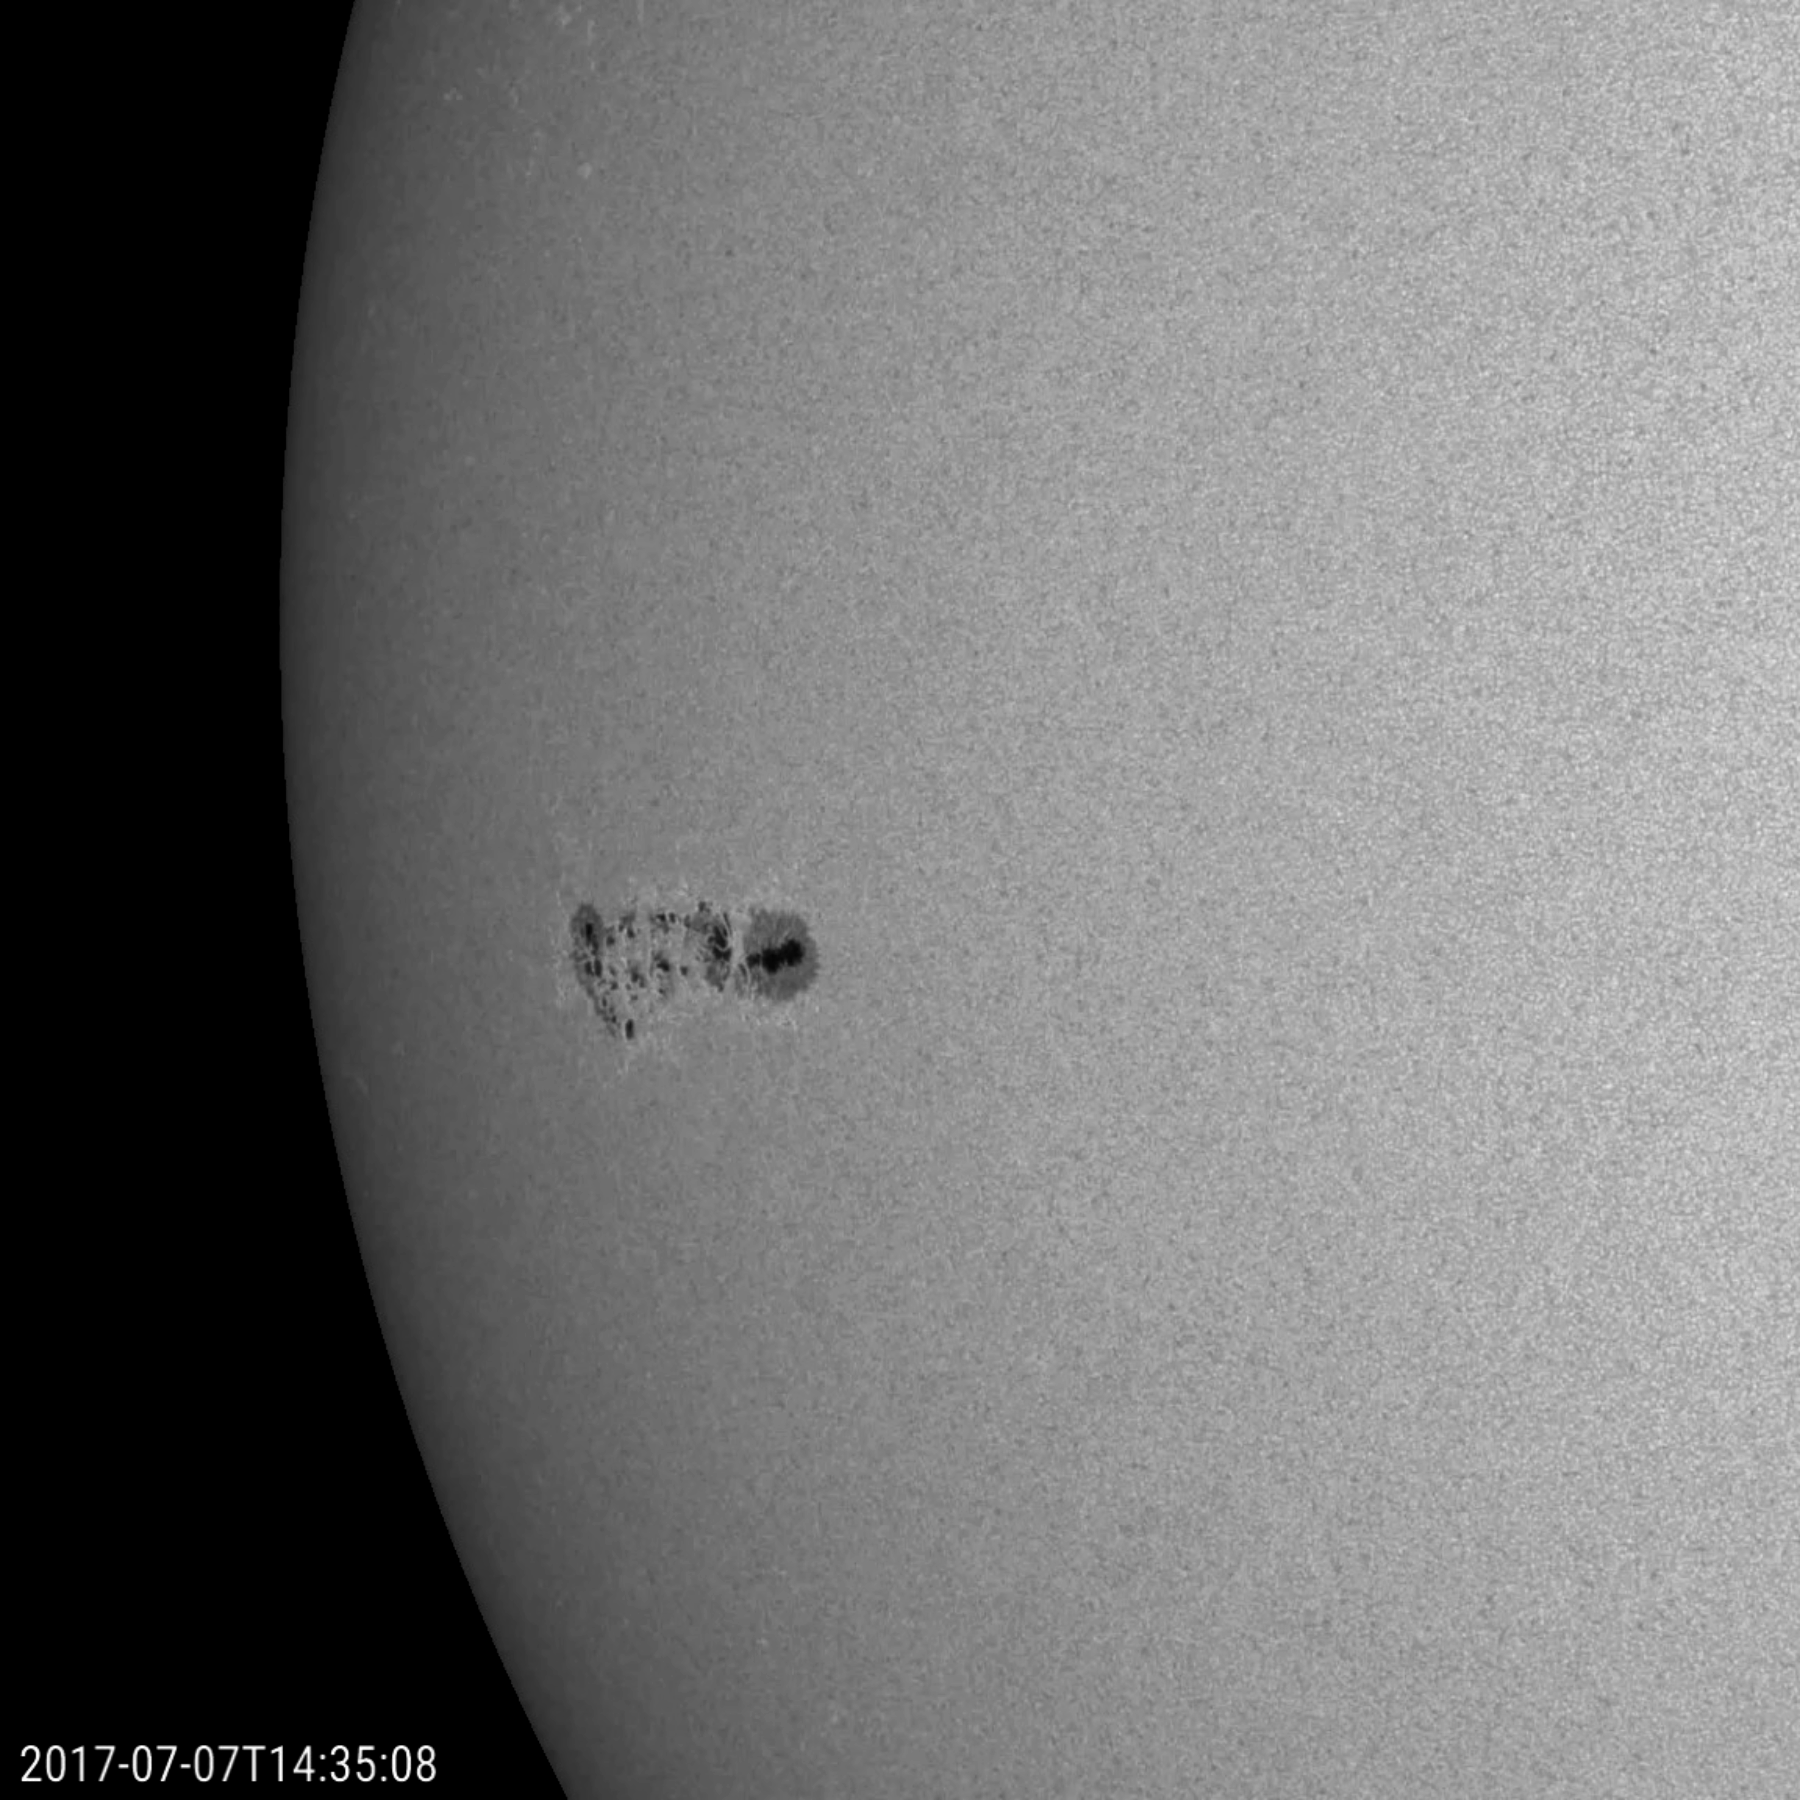

New Lone Sunspot Group

A prominence at the edge of the sun provided us with a splendid view of solar plasma as it churned and streamed over less than one day (June 25-26, 2017). The charged particles of plasma were being manipulated by strong magnetic forces. When viewed in this wavelength of extreme ultraviolet light, we can trace the movements of the particles. Such occurrences are fairly common but much easier to see when they are near the sun’s edge. For a sense of scale, the arch of prominence in the still image has risen up several times the size of Earth.

Movies
PIA21783_Lone_spot_big.mp4
PIA21783_Lone_spot_sm.mp4

SDO is managed by NASA’s Goddard Space Flight Center, Greenbelt, Maryland, for NASA’s Science Mission Directorate, Washington. Its Atmosphere Imaging Assembly was built by the Lockheed Martin Solar Astrophysics Laboratory (LMSAL), Palo Alto, California.

Credit: NASA/GSFC/Solar Dynamics Observatory